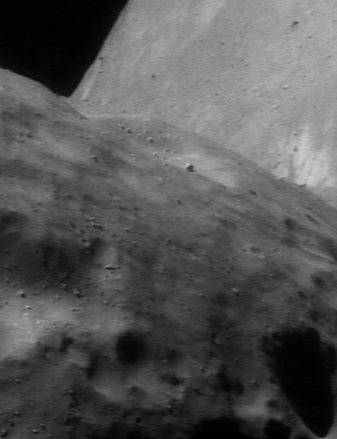

The Wall

This picture of Eros, taken from NEAR Shoemaker on June 20, 2000, shows a stunning aspect of the “bent” asteroid’s peanut-like shape. The far side of the asteroid looms like an enormous wall beyond a near horizon in the foreground. The image was taken from an altitude of 51 kilometers (32 miles) and shows a region about 1.4 kilometers (0.9 miles) across.

Built and managed by The Johns Hopkins University Applied Physics Laboratory, Laurel, Maryland, NEAR was the first spacecraft launched in NASA’s Discovery Program of low-cost, small-scale planetary missions. See the NEAR web page at http://near.jhuapl.edu/ for more details.

Credit: NASA/JPL/JHUAPL